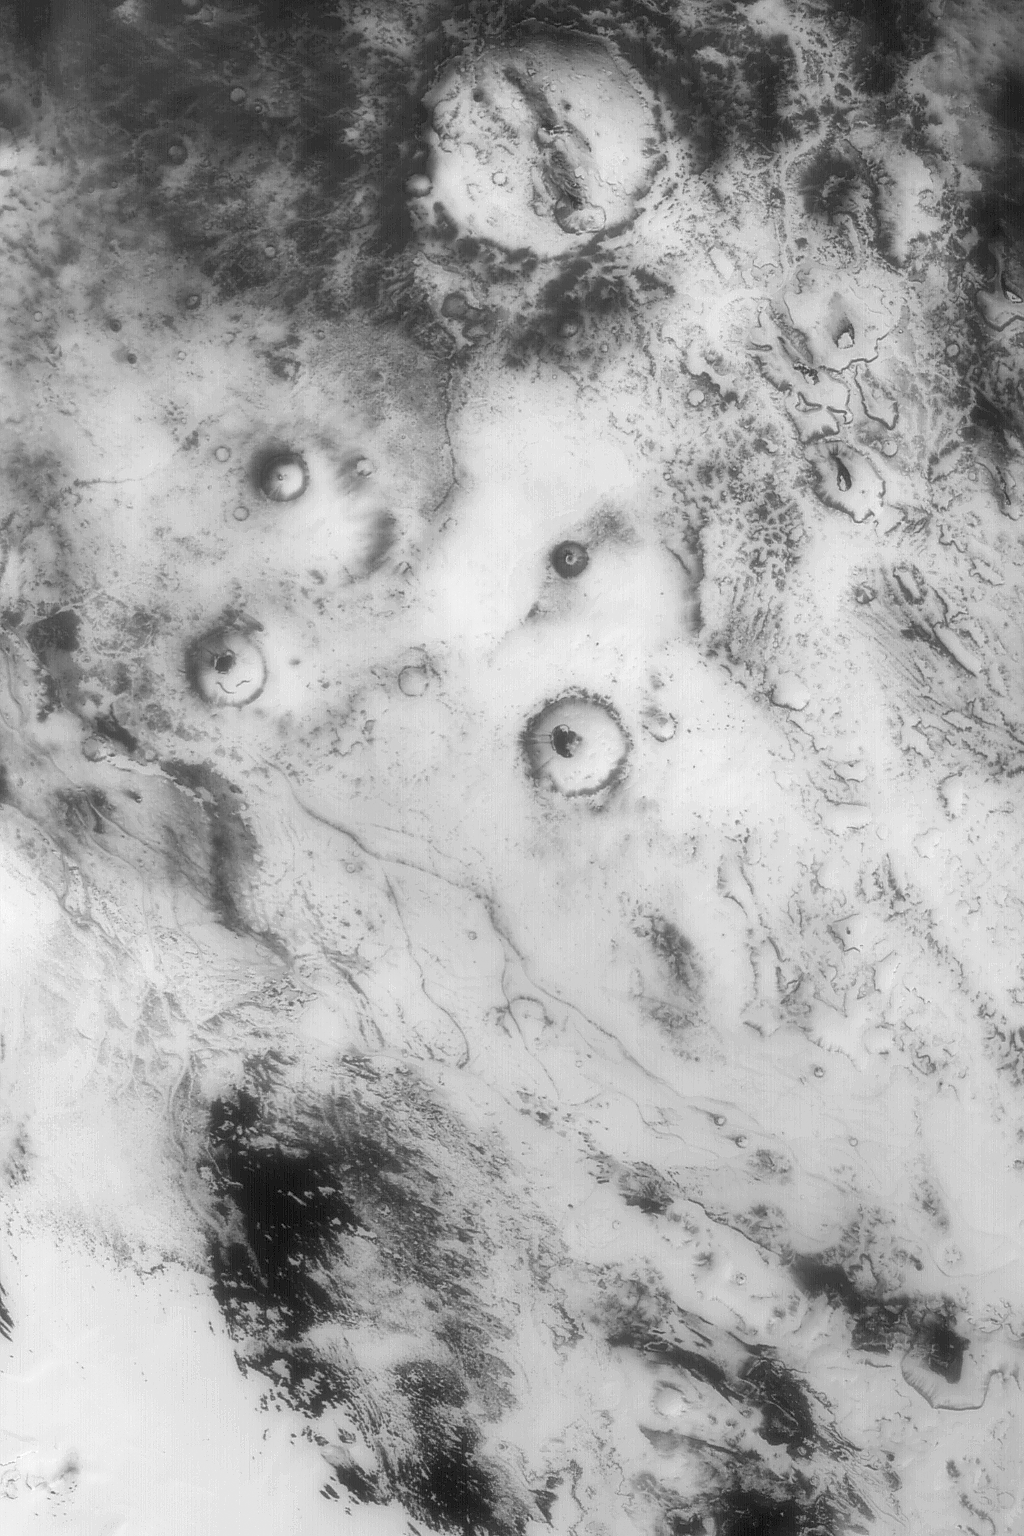

Polar Cap Retreat

13 August 2004
This red wide angle Mars Global Surveyor (MGS) Mars Orbiter Camera (MOC) image shows a view of the retreating seasonal south polar cap in the most recent spring in late 2003. Bright areas are covered with frost, dark areas are those from which the solid carbon dioxide has sublimed away. The center of this image is located near 76.5°S, 28.2°W. The scene is large; it covers an area about 250 km (155 mi) across. The scene is illuminated by sunlight from the upper left.

Credit: NASA/JPL/Malin Space Science Systems